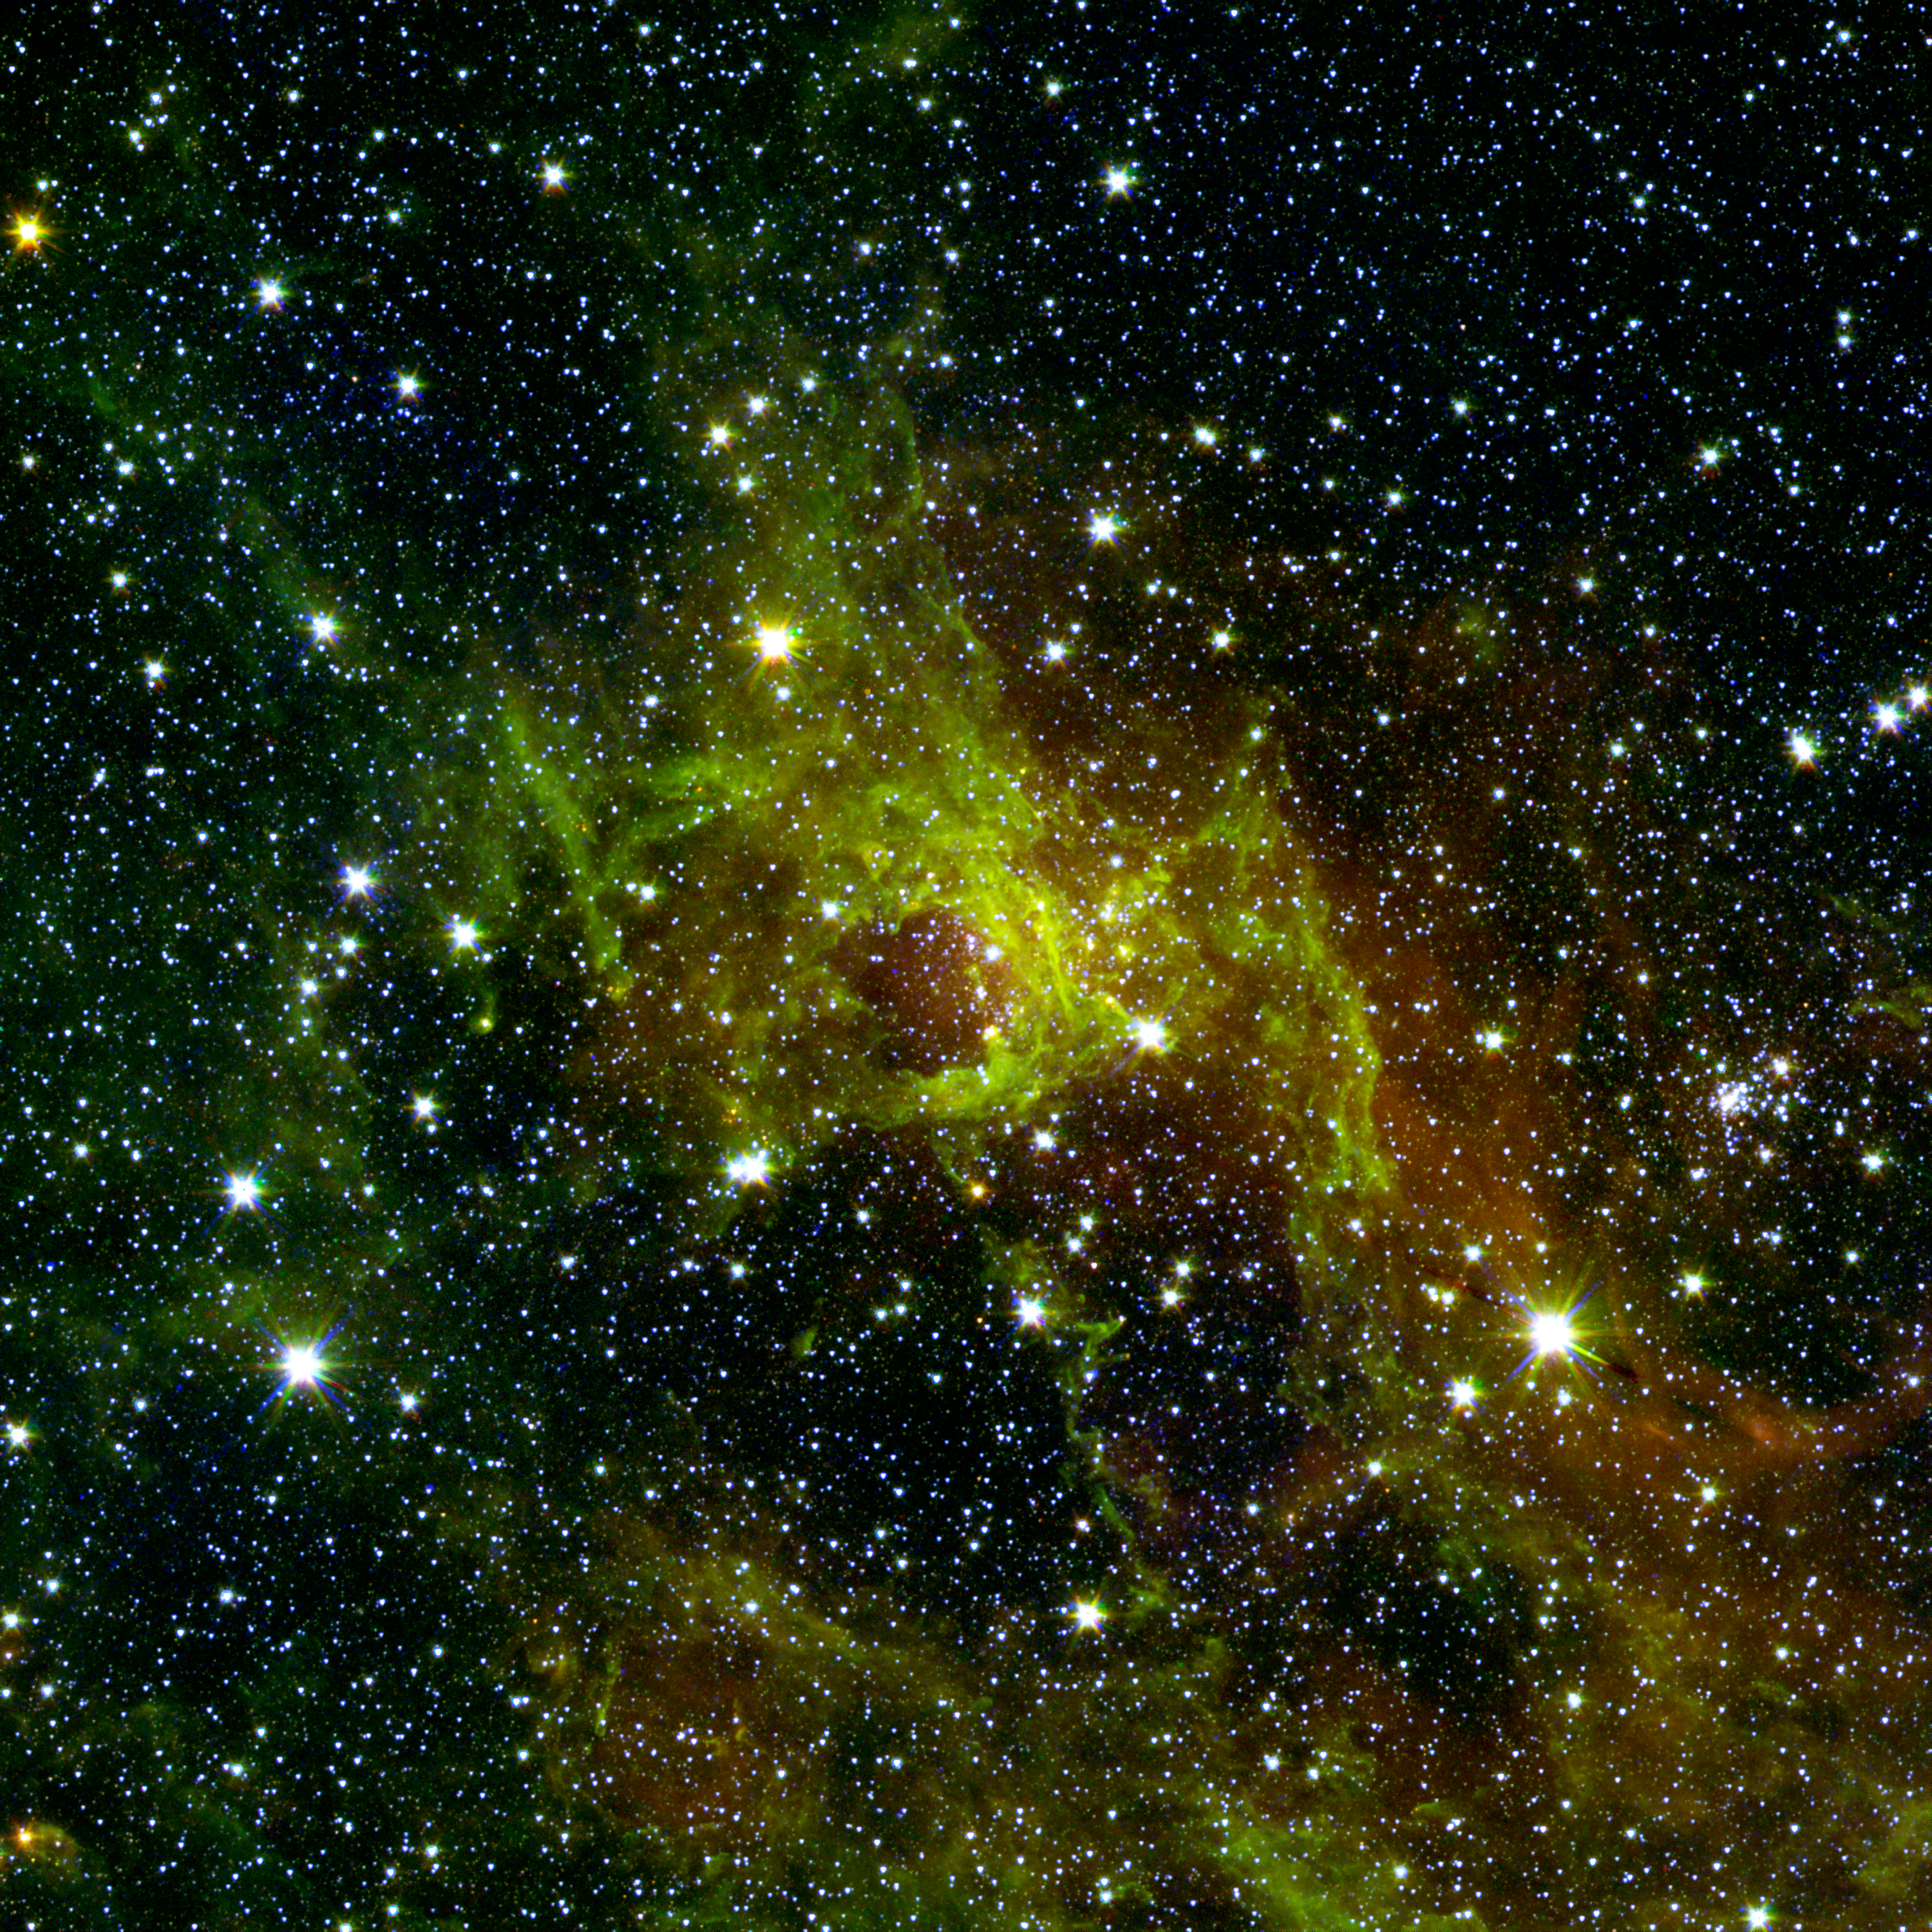

Awash in Green and Red

This wispy, vast structure in the constellation Cygnus has a small bubble right in its center puffed out by the spasms of fresh-formed, heavyweight stars. A bubble far larger with age, down below it, has a tendril of gas sneaking across its mostly empty inner space. Along this dusty thread stars are budding at the ends of matter columns, much like the famous "Pillars of Creation" seen by the Hubble Space Telescope in the Eagle Nebula. To the middle right and out of the fray sparkles an older star cluster that has since thrown off its green shroud of PAHs, chemical compounds found in space and on Earth. Below this jewel-like collection, hydrogen atoms energized by starlight emit a rosy glow. This hue, common to many nebulae, also appears red to our eyes in visible light. The verdant PAHs signify neutral, less energized regions around this luminous hydrogen patch, and help researchers gauge the size and age of cosmic clouds.

This image is a combination of data from Spitzer and the Two Micron All Sky Survey (2MASS). The Spitzer data was taken after Spitzer's liquid coolant ran dry in May 2009, marking the beginning of its "warm" mission. Light from Spitzer's remaining infrared channels at 3.6 and 4.5 microns has been represented in green and red, respectively. 2MASS 2.2 micron light is blue.

Credit: NASA/JPL-Caltech/2MASS/B. Whitney (SSI/University of Wisconsin)